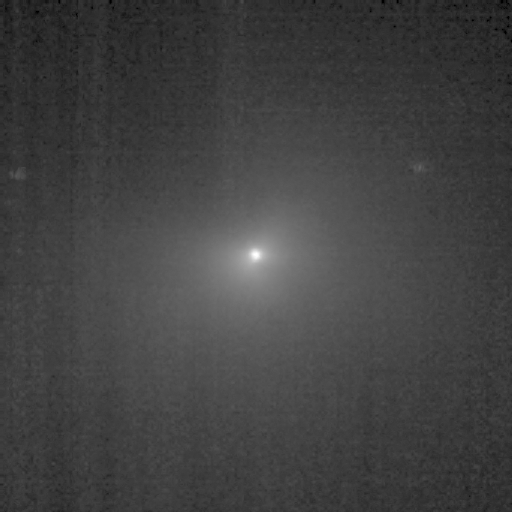

Less Than Three Days Away!

This image shows comet Tempel 1 as seen through the clear filter of the medium-resolution camera on NASA’s Deep Impact spacecraft. It was taken on July 1, 2005, when the spacecraft was 2,446,529.1 kilometers (1,520,273 miles) away from the comet. Five images were combined together, and a logarithmic stretch was applied to enhance the coma of the comet.

Credit: NASA/JPL-Caltech/UMD